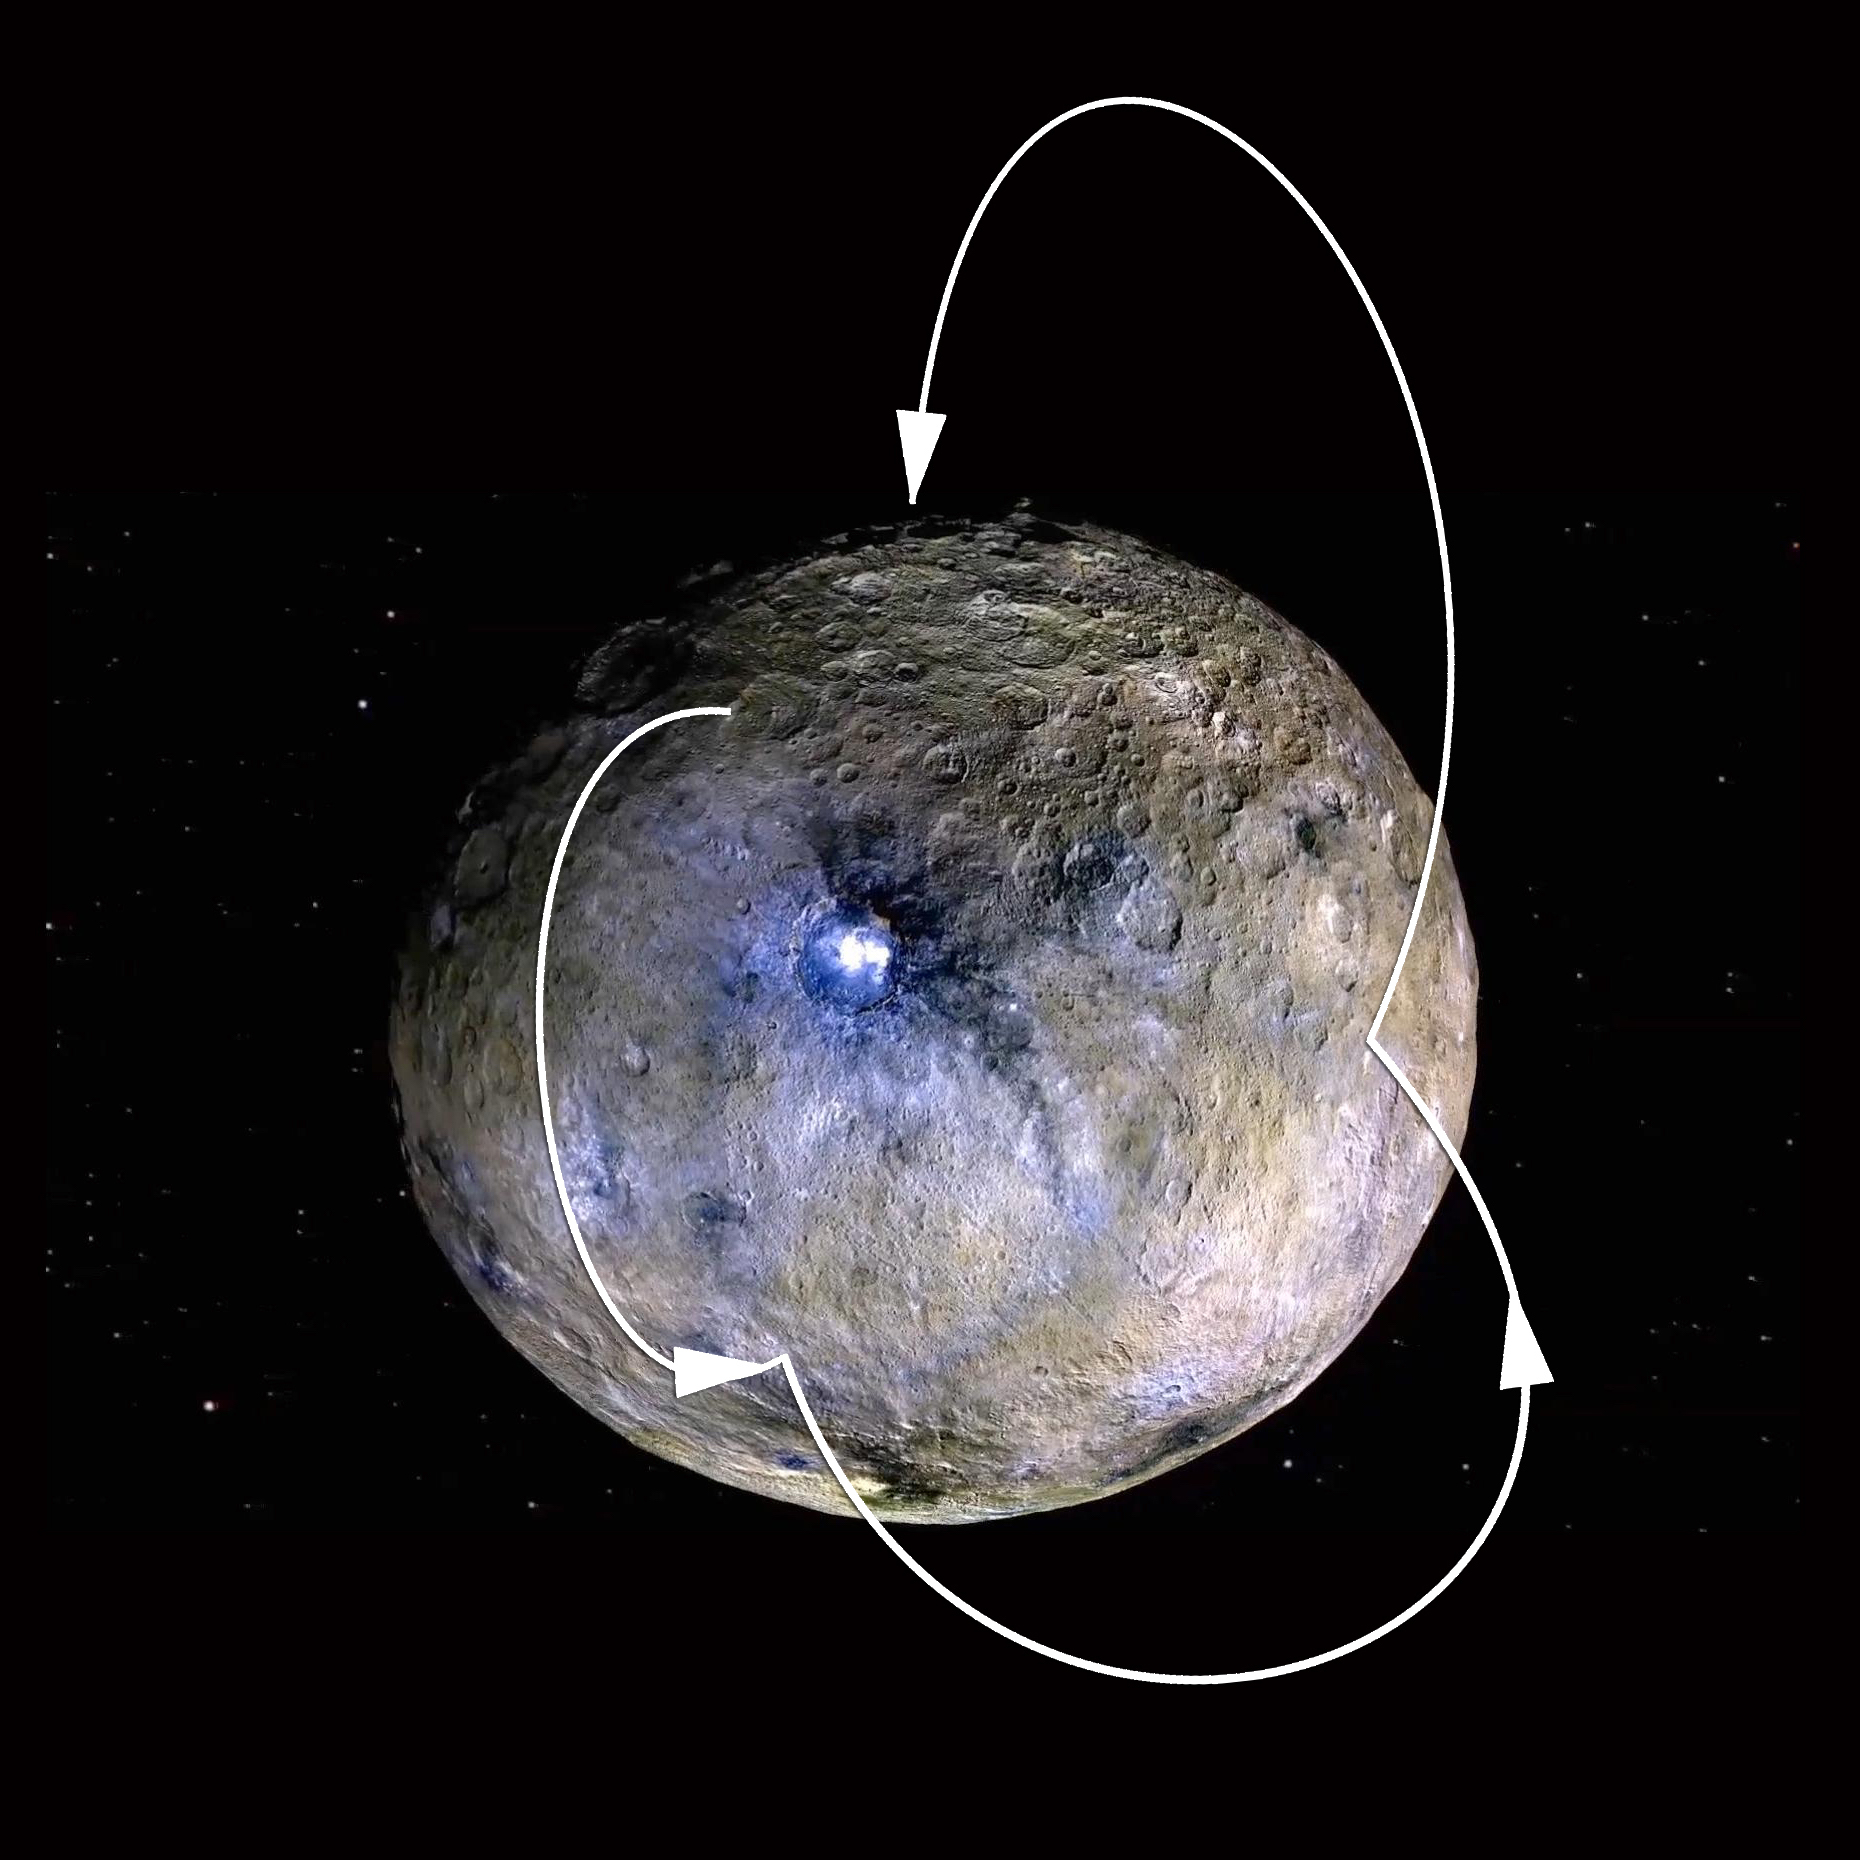

Water Molecule “Hops” on Ceres

This graphic shows a theoretical path of a water molecule on Ceres. Some water molecules fall into cold, dark craters at high latitudes called “cold traps,” where very little of the ice turns into vapor, even over the course of a billion years. Other water molecules that do not land in cold traps are lost to space as they hop around the dwarf planet.

The graphic features an enhanced color image from NASA’s Dawn spacecraft (see PIA20182).

Dawn’s mission is managed by JPL for NASA’s Science Mission Directorate in Washington. Dawn is a project of the directorate’s Discovery Program, managed by NASA’s Marshall Space Flight Center in Huntsville, Alabama. UCLA is responsible for overall Dawn mission science. Orbital ATK, Inc., in Dulles, Virginia, designed and built the spacecraft. The German Aerospace Center, the Max Planck Institute for Solar System Research, the Italian Space Agency and the Italian National Astrophysical Institute are international partners on the mission team.

Credit: NASA/JPL-Caltech/UCLA/MPS/DLR/IDA